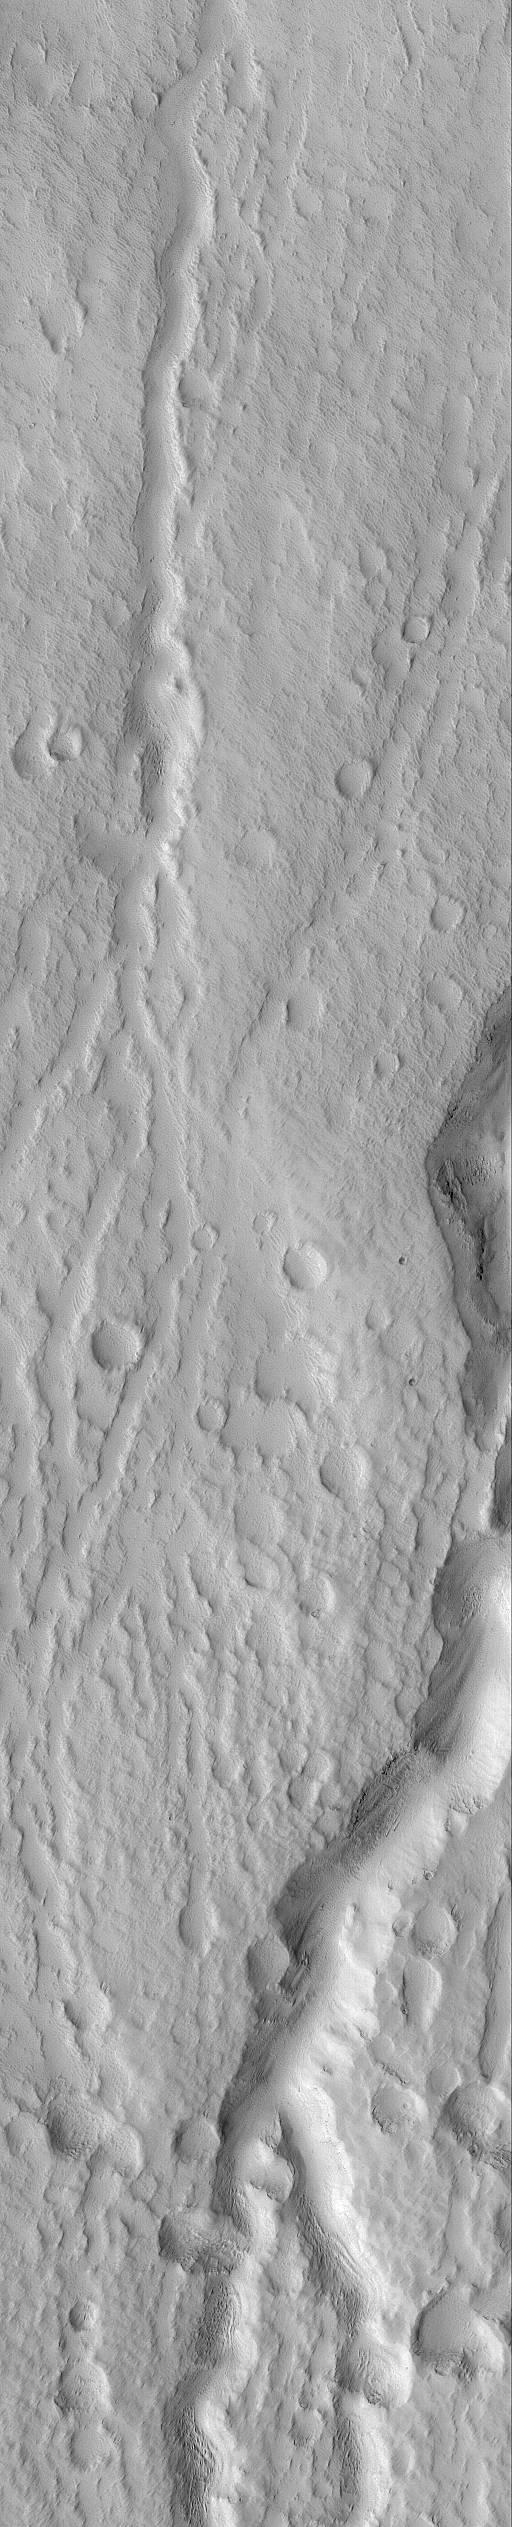

Hecates Tholus Channels

24 February 2005
This Mars Global Surveyor (MGS) Orbiter Camera (MOC) image shows narrow channels and small impact craters on the north flank of the Elysium volcano, Hecates Tholus.

Location near: 34.0°N, 210.3°W
Image width: ~1 km (~0.6 mi)
Illumination from: upper left
Season: Southern Winter

Credit: NASA/JPL/Malin Space Science Systems